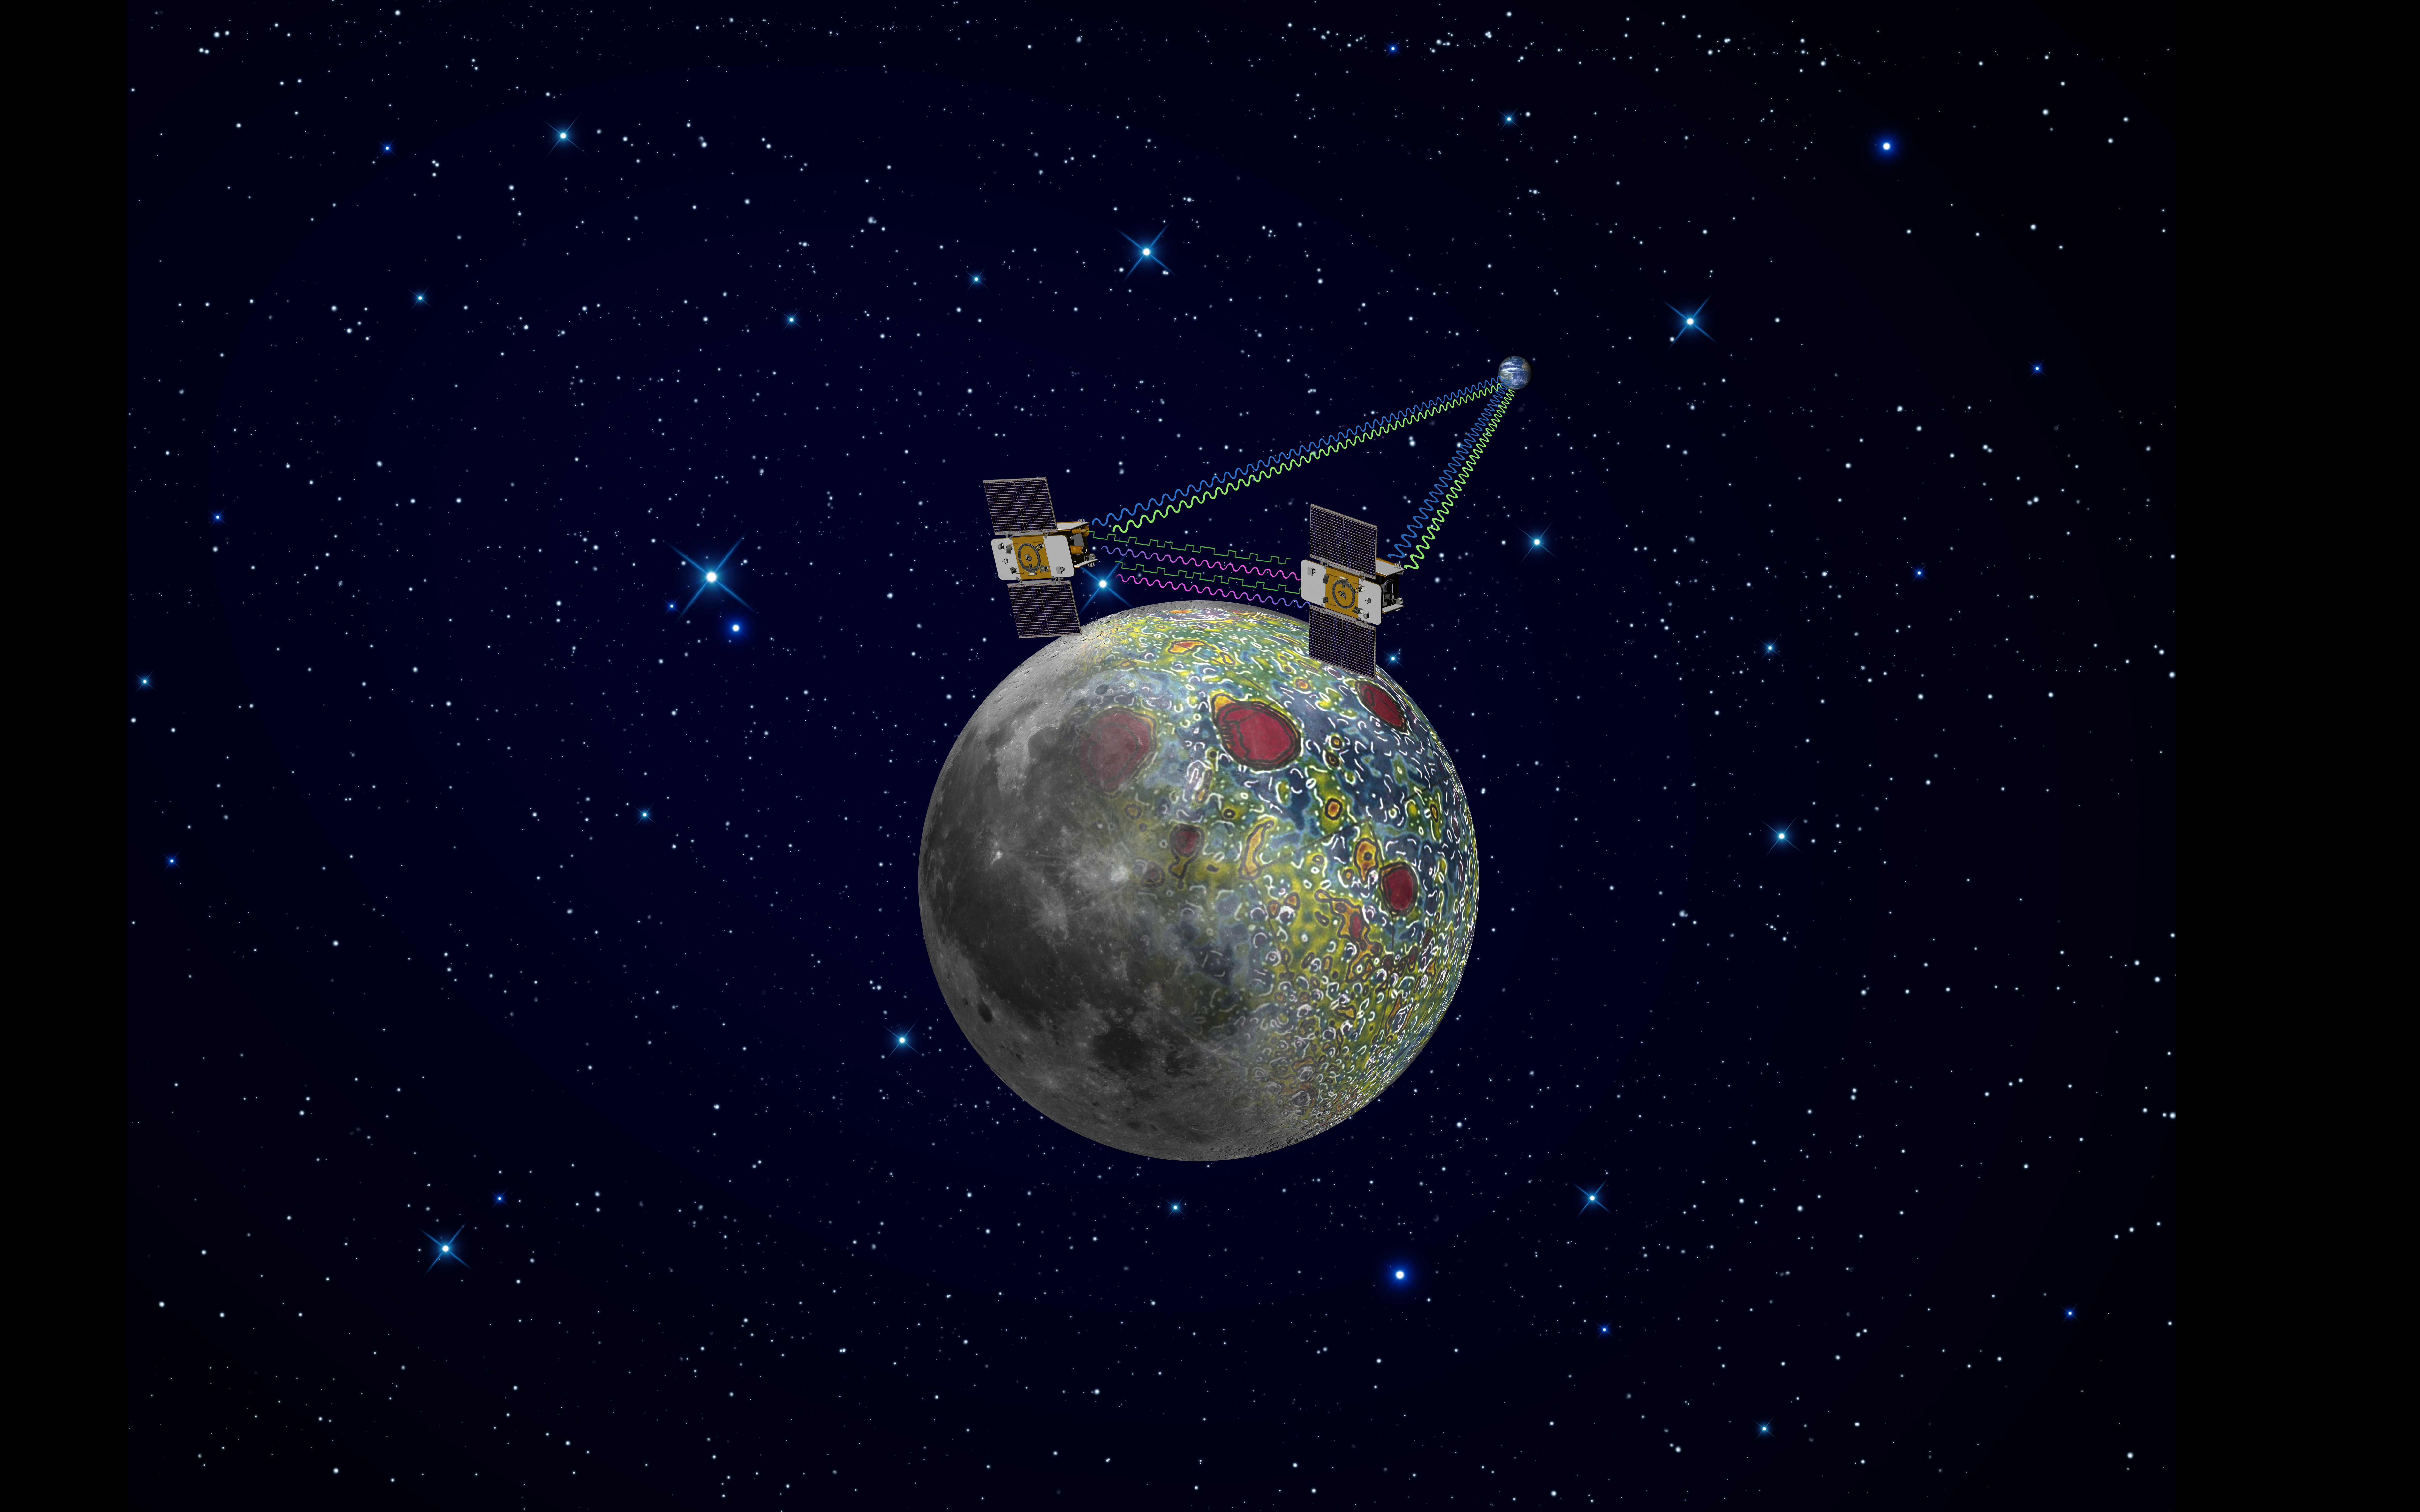

GRAIL Artist’s Rendition

Using a precision formation-flying technique, the twin GRAIL spacecraft maps the moon’s gravity field, as depicted in this artist’s rendering. Radio signals traveling between the two spacecraft provide scientists the exact measurements required as well as flow of information not interrupted when the spacecraft are at the lunar farside, not seen from Earth. The result should be the most accurate gravity map of the moon ever made.

The mission also will answer longstanding questions about Earth’s moon, including the size of a possible inner core, and it should provide scientists with a better understanding of how Earth and other rocky planets in the solar system formed. GRAIL is a part of NASA’s Discovery Program.

Credit: NASA/JPL-Caltech